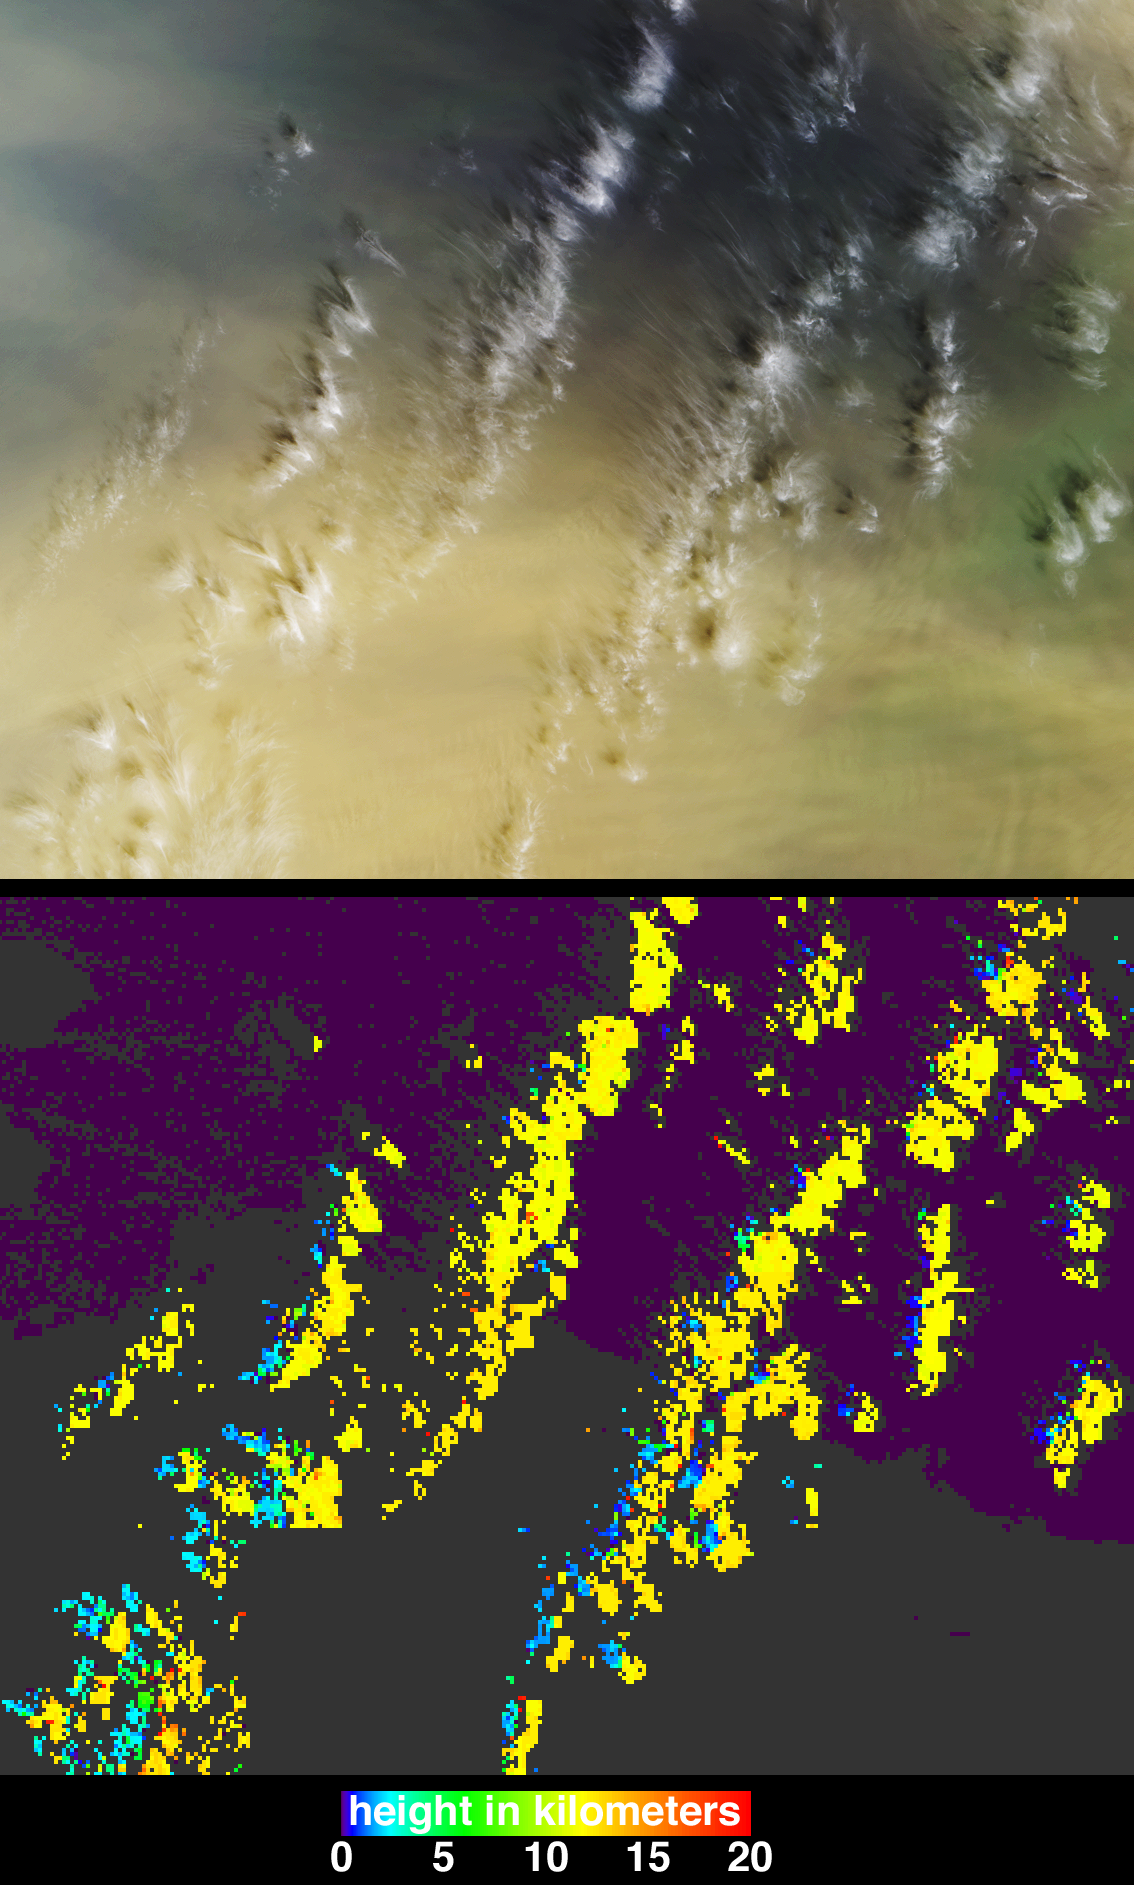

Casting Light and Shadows on a Saharan Dust Storm

On March 2, 2003, near-surface winds carried a large amount of Saharan dust aloft and transported the material westward over the Atlantic Ocean. These observations from the Multi-angle Imaging SpectroRadiometer (MISR) aboard NASA’s Terra satellite depict an area near the Cape Verde Islands (situated about 700 kilometers off of Africa’s western coast) and provide images of the dust plume along with measurements of its height and motion. Tracking the three-dimensional extent and motion of air masses containing dust or other types of aerosols provides data that can be used to verify and improve computer simulations of particulate transport over large distances, with application to enhancing our understanding of the effects of such particles on meteorology, ocean biological productivity, and human health.

MISR images the Earth by measuring the spatial patterns of reflected sunlight. In the upper panel of the still image pair, the observations are displayed as a natural-color snapshot from MISR’s vertical-viewing (nadir) camera. High-altitude cirrus clouds cast shadows on the underlying ocean and dust layer, which are visible in shades of blue and tan, respectively. In the lower panel, heights derived from automated stereoscopic processing of MISR’s multi-angle imagery show the cirrus clouds (yellow areas) to be situated about 12 kilometers above sea level. The distinctive spatial patterns of these clouds provide the necessary contrast to enable automated feature matching between images acquired at different view angles. For most of the dust layer, which is spatially much more homogeneous, the stereoscopic approach was unable to retrieve elevation data. However, the edges of shadows cast by the cirrus clouds onto the dust (indicated by blue and cyan pixels) provide sufficient spatial contrast for a retrieval of the dust layer’s height, and indicate that the top of layer is only about 2.5 kilometers above sea level.

Motion of the dust and clouds is directly observable with the assistance of the multi-angle “fly-over” animation (Below). The frames of the animation consist of data acquired by the 70-degree, 60-degree, 46-degree and 26-degree forward-viewing cameras in sequence, followed by the images from the nadir camera and each of the four backward-viewing cameras, ending with 70-degree backward image. Much of the south-to-north shift in the position of the clouds is due to geometric parallax between the nine view angles (rather than true motion), whereas the west-to-east motion is due to actual motion of the clouds over the seven minutes during which all nine cameras observed the scene. MISR’s automated data processing retrieved a primarily westerly (eastward) motion of these clouds with speeds of 30-40 meters per second. Note that there is much less geometric parallax for the cloud shadows owing to the relatively low altitude of the dust layer upon which the shadows are cast (the amount of parallax is proportional to elevation and a feature at the surface would have no geometric parallax at all); however, the westerly motion of the shadows matches the actual motion of the clouds. The automated processing was not able to resolve a velocity for the dust plume, but by manually tracking dust features within the plume images that comprise the animation sequence we can derive an easterly (westward) speed of about 16 meters per second. These analyses and visualizations of the MISR data demonstrate that not only are the cirrus clouds and dust separated significantly in elevation, but they exist in completely different wind regimes, with the clouds moving toward the east and the dust moving toward the west.

The Multi-angle Imaging SpectroRadiometer observes the daylit Earth continuously and every 9 days views the entire globe between 82 degrees north and 82 degrees south latitude. These data products were generated from a portion of the imagery acquired during Terra orbit 17040. The panels cover an area of about 312 kilometers x 242 kilometers, and use data from blocks 74 to 77 within World Reference System-2 path 207.

MISR was built and is managed by NASA’s Jet Propulsion Laboratory, Pasadena, CA, for NASA’s Office of Earth Science, Washington, DC. The Terra satellite is managed by NASA’s Goddard Space Flight Center, Greenbelt, MD. JPL is a division of the California Institute of Technology.

Credit: NASA/GSFC/LaRC/JPL, MISR Team